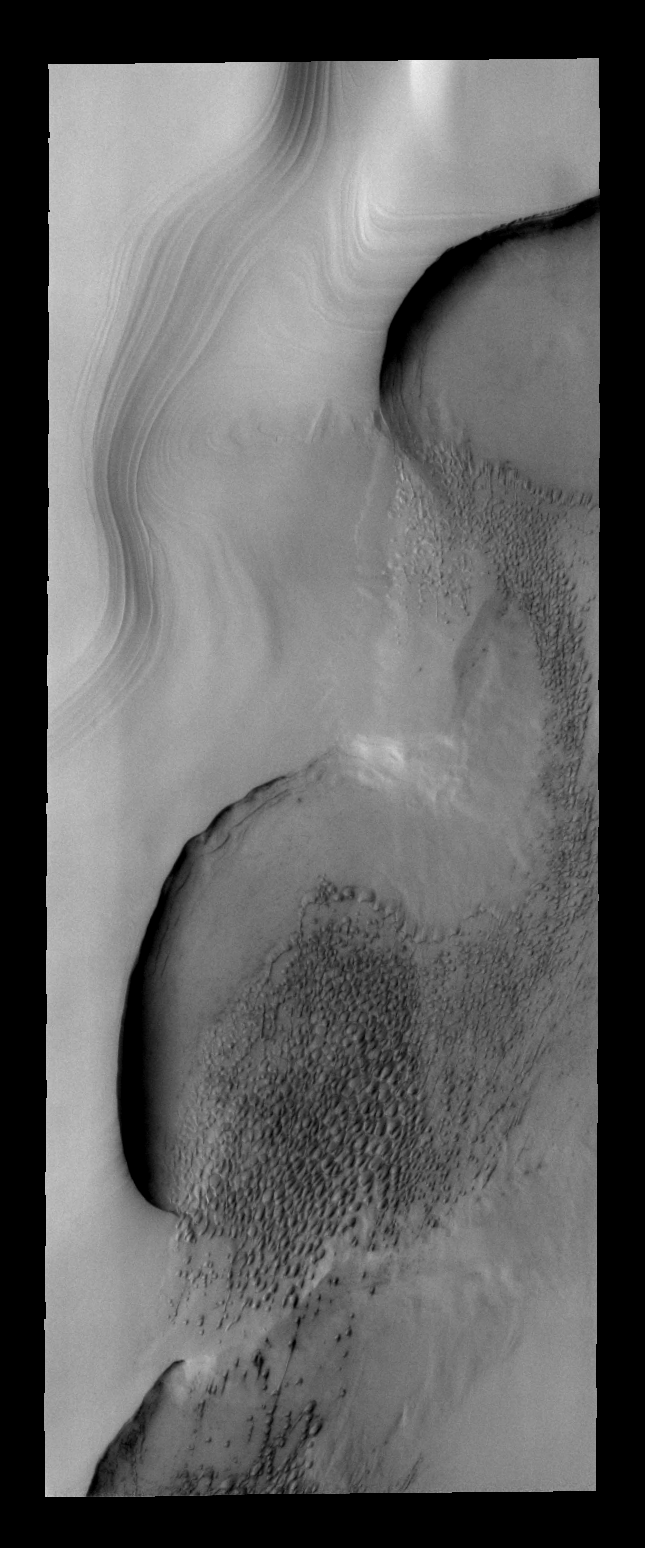

Polar Dunes

Dune fields are common within the north polar region.

Image information: VIS instrument. Latitude 83.6N, Longitude 120.3E. 40 meter/pixel resolution.

Please see the THEMIS Data Citation Note for details on crediting THEMIS images.

Note: this THEMIS visual image has not been radiometrically nor geometrically calibrated for this preliminary release. An empirical correction has been performed to remove instrumental effects. A linear shift has been applied in the cross-track and down-track direction to approximate spacecraft and planetary motion. Fully calibrated and geometrically projected images will be released through the Planetary Data System in accordance with Project policies at a later time.

NASA’s Jet Propulsion Laboratory manages the 2001 Mars Odyssey mission for NASA’s Office of Space Science, Washington, D.C. The Thermal Emission Imaging System (THEMIS) was developed by Arizona State University, Tempe, in collaboration with Raytheon Santa Barbara Remote Sensing. The THEMIS investigation is led by Dr. Philip Christensen at Arizona State University. Lockheed Martin Astronautics, Denver, is the prime contractor for the Odyssey project, and developed and built the orbiter. Mission operations are conducted jointly from Lockheed Martin and from JPL, a division of the California Institute of Technology in Pasadena.

Credit: NASA/JPL/ASU